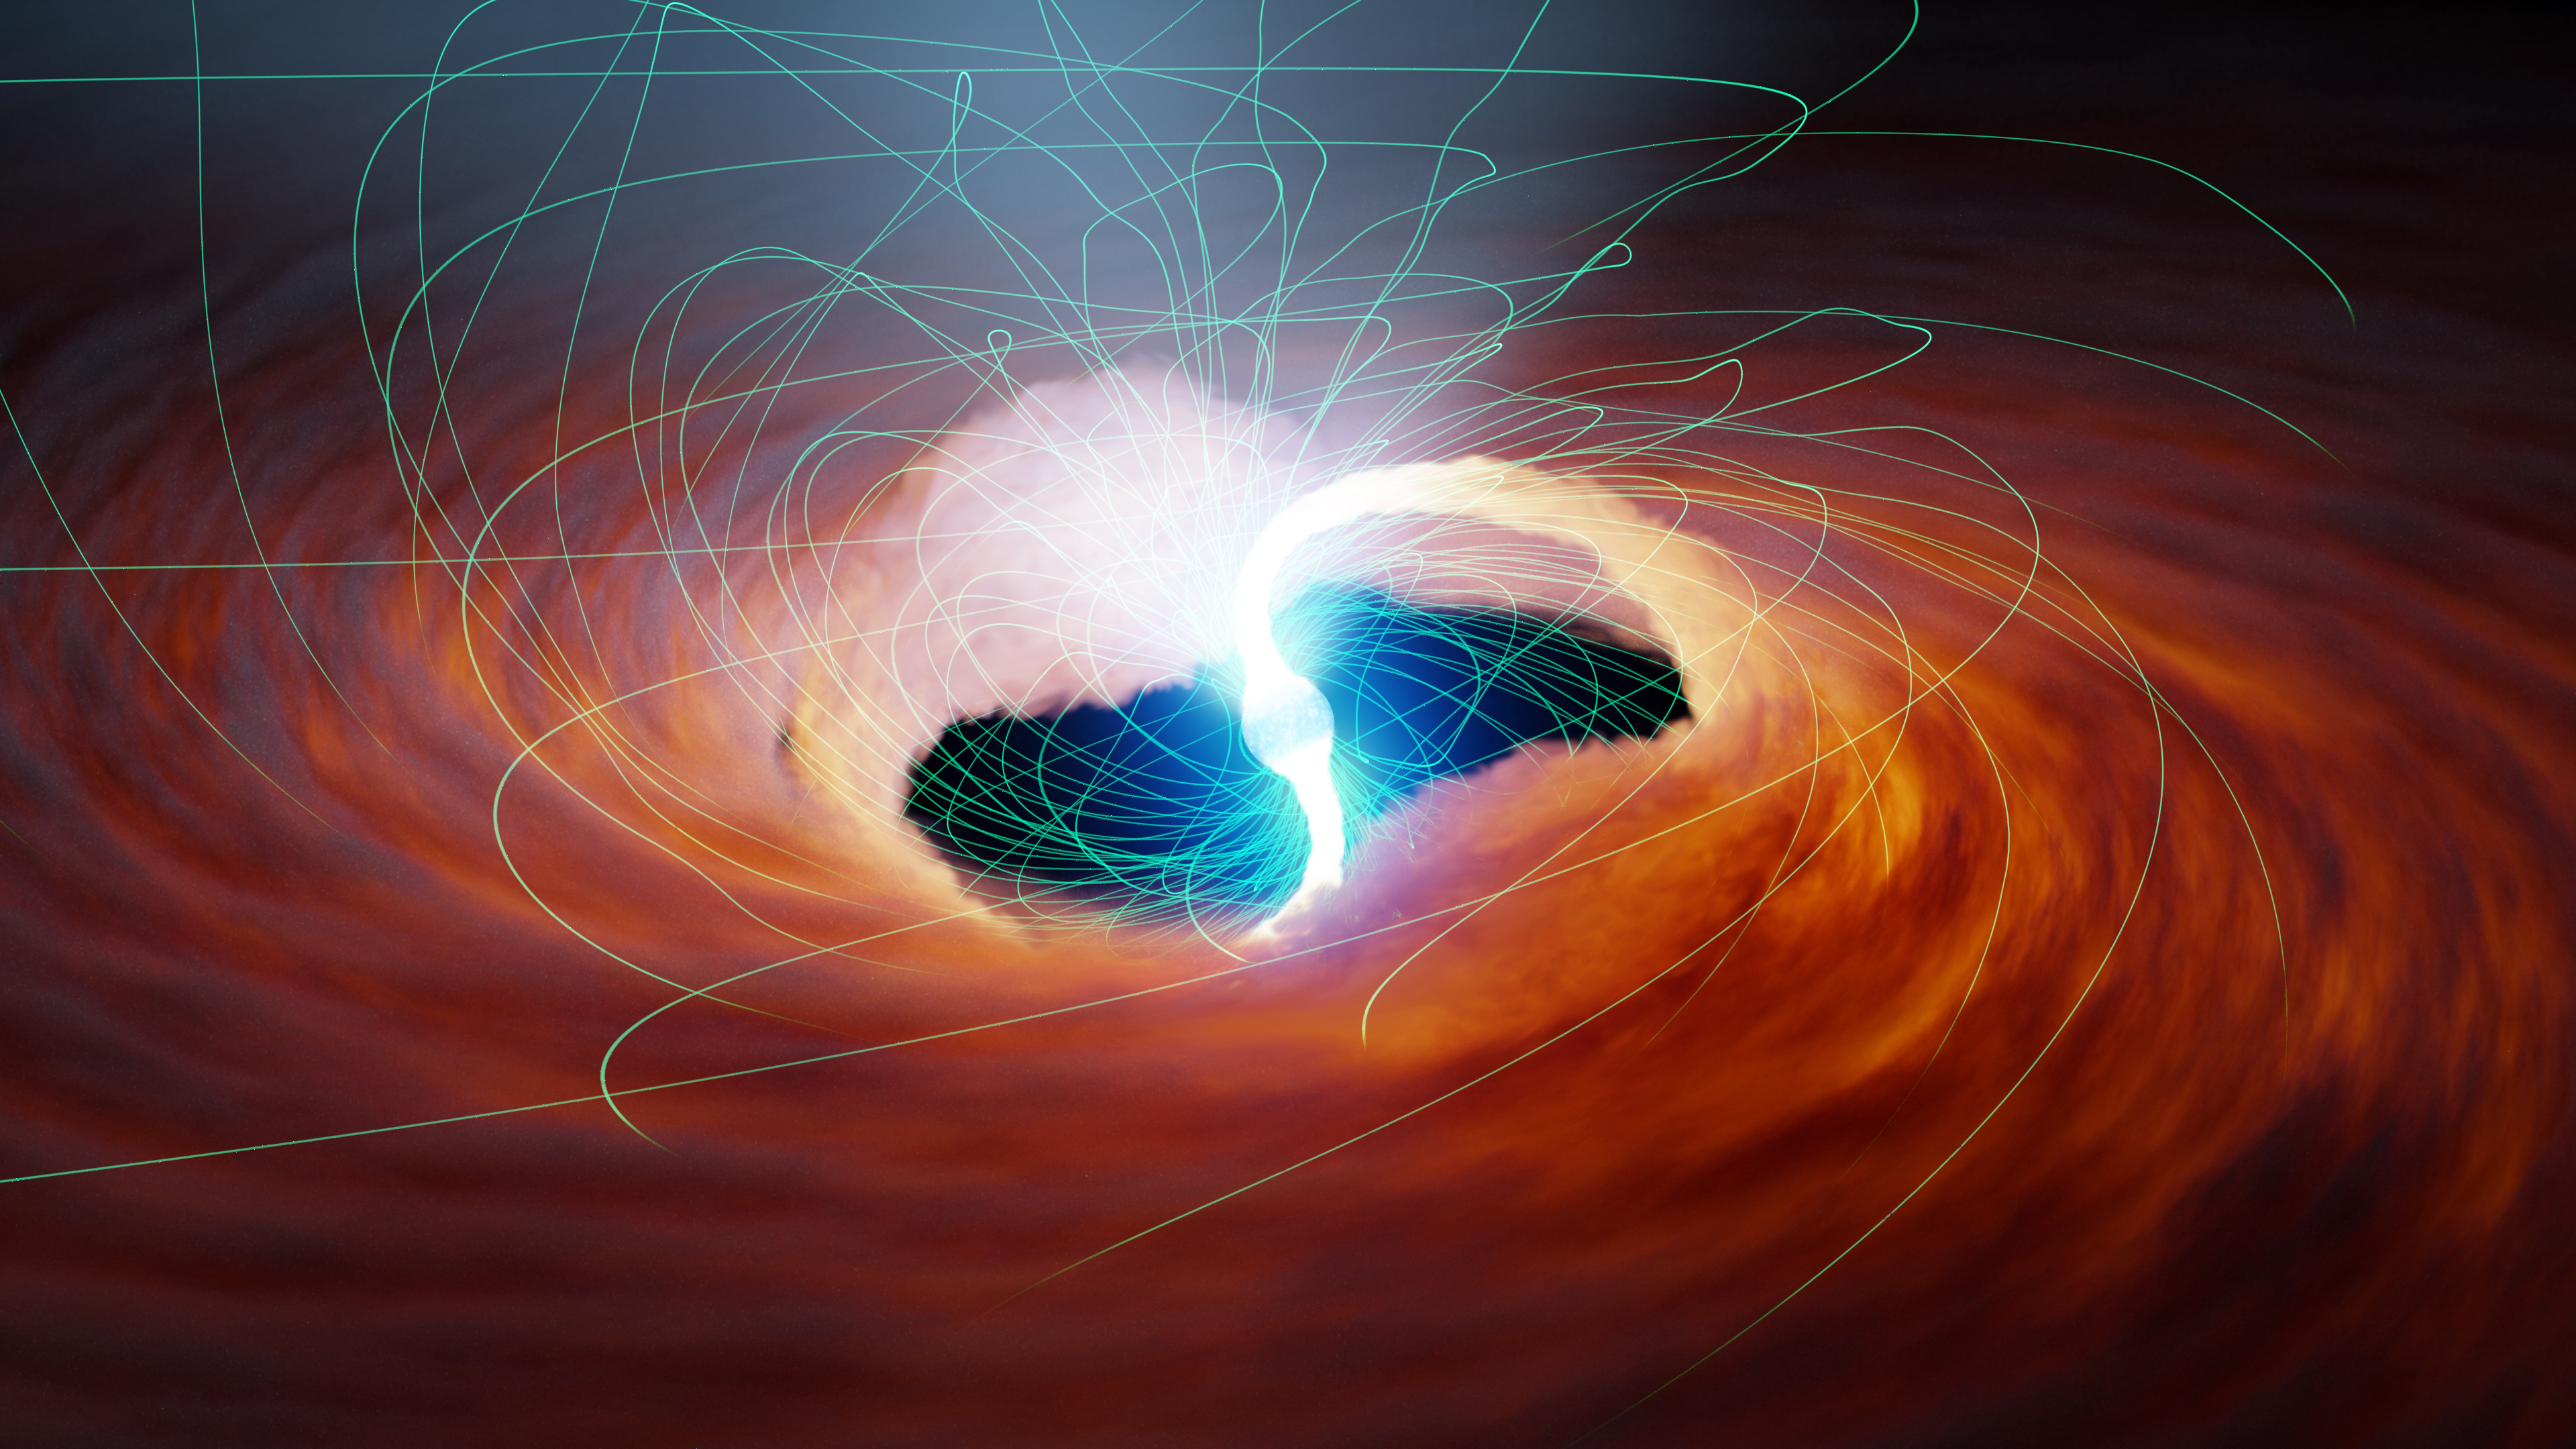

Magnetic Fields Around an Ultraluminous X-ray Source (Illustration)

Two rivers of hot gas are siphoned onto the surface of a neutron star (the collapsed remains of a dead star) in this illustration. Neutron stars pack roughly the mass of our Sun into an area about 10 miles (6 kilometers) across. The gravity at the neutron star’s surface is about 100 trillion times stronger than the gravitational pull on Earth’s surface. Under those conditions, the captured gas accelerates to millions of miles per hour, releasing tremendous energy and radiation when it hits the neutron star’s surface. Because these sources of light emit primarily X-rays, they are known as ultra-luminous X-ray sources (ULXs), and are visible by telescopes like NASA’s NuSTAR (the Nuclear Spectroscopic Telescope Array).

The neutron star’s twisted magnetic field lines are illustrated in green. Some scientists hypothesize that strong magnetic fields like the ones produced by neutron stars can distort the normal shape of atoms from roughly spherical to elongated, stringy shapes. This may ultimately increase an object’s maximum possible brightness.

Figure A shows the neutron star without magnetic field lines.

NuSTAR launched on June 13, 2012. A Small Explorer mission led by Caltech in Pasadena, California, and managed by JPL for NASA’s Science Mission Directorate in Washington, it was developed in partnership with the Danish Technical University (DTU) and the Italian Space Agency (ASI). The telescope optics were built by Columbia University, NASA’s Goddard Space Flight Center in Greenbelt, Maryland, and DTU. The spacecraft was built by Orbital Sciences Corp. in Dulles, Virginia. NuSTAR’s mission operations center is at the University of California, Berkeley, and the official data archive is at NASA’s High Energy Astrophysics Science Archive Research Center. ASI provides the mission’s ground station and a mirror data archive. Caltech manages JPL for NASA.

Credit: NASA/JPL-Caltech